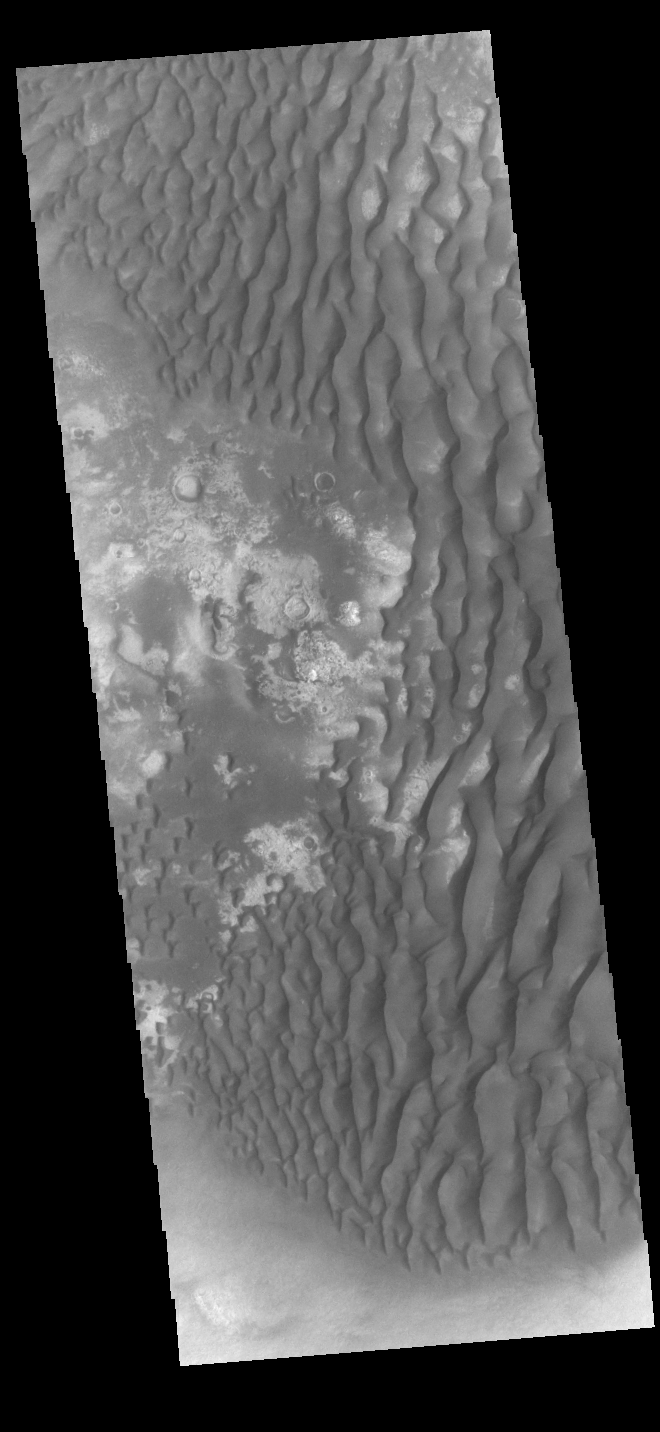

Kaiser Crater Dunes

This VIS image shows part of the floor of Kaiser Crater. Kaiser Crater is 207 km (129 miles) in diameter and is located in Noachis Terra west of Hellas Planitia. This sand dune field is one of several regions of sand dunes located on the southern part of the crater floor. The image also shows the complex crater floor beneath the dunes.

Credit: NASA/JPL-Caltech/ASU